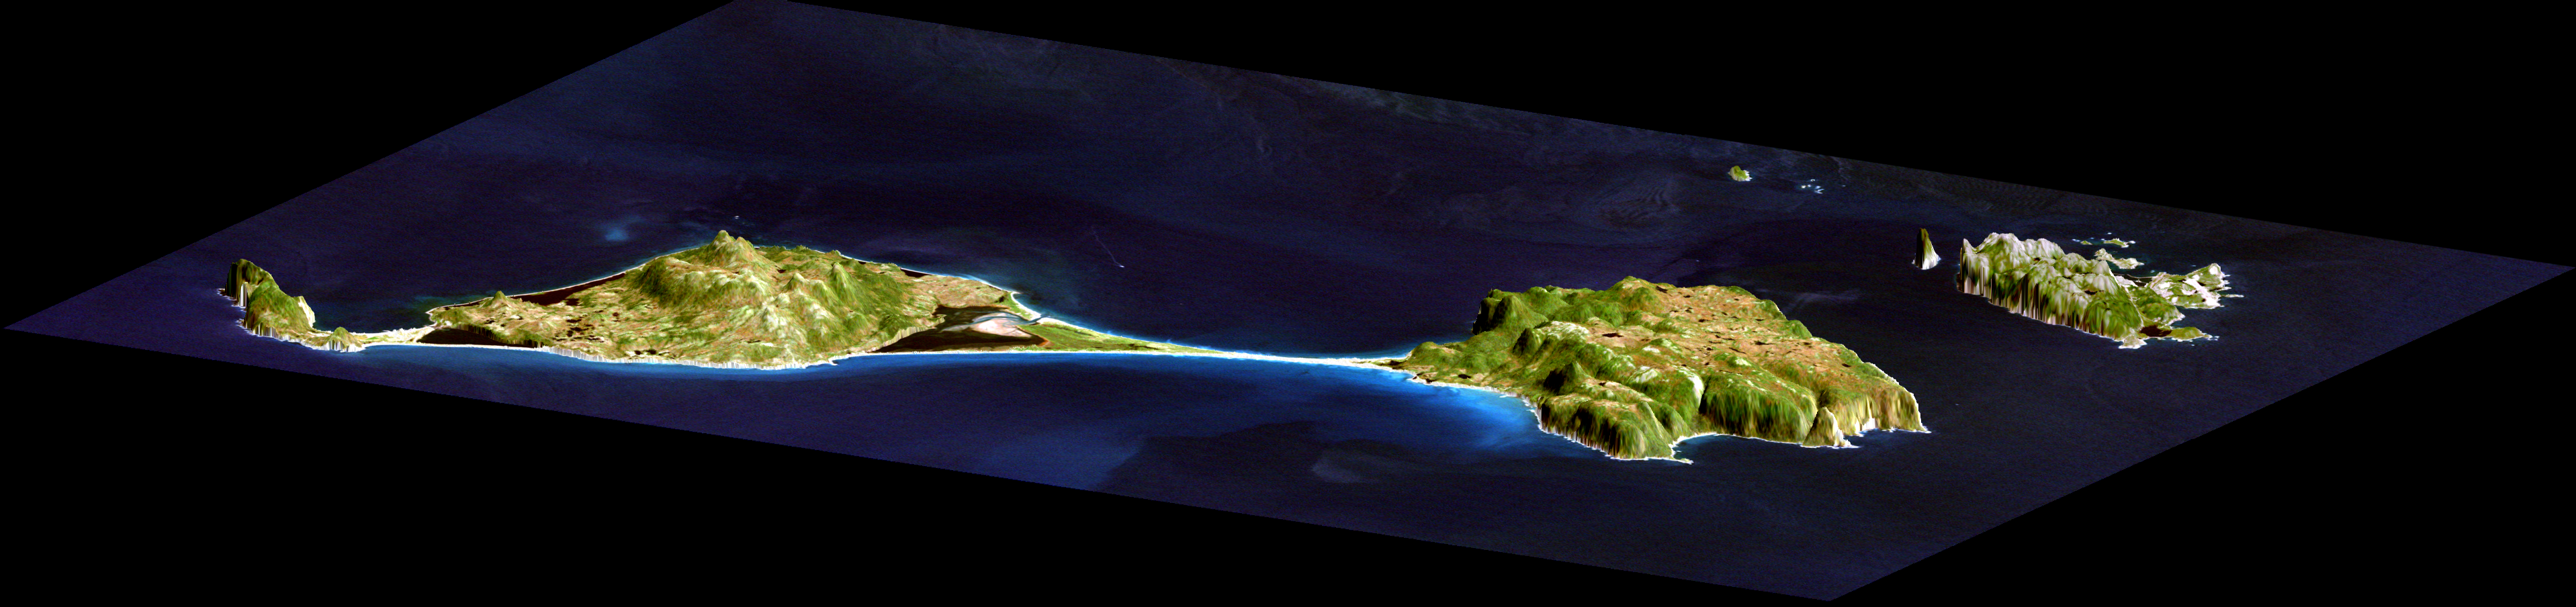

3-D perspective of Saint Pierre and Miquelon Islands

This image shows two islands, Miquelon and Saint Pierre, located south of Newfoundland, Canada. These islands, along with five smaller islands, are a self-governing territory of France. A thin barrier beach divides Miquelon, with Grande Miquelon to the north and Petite Miquelon to the south. Saint Pierre Island is located to the lower right. With the islands’ location in the north Atlantic Ocean and their deep water ports, fishing is the major part of the economy. The maximum elevation of the island is 240 meters (787 feet). The land mass of the islands is about 242 square kilometers, or 1.5 times the size of Washington DC.

This image shows how data collected by the Shuttle Radar Topography Mission (SRTM) can be used to enhance other satellite images. Color and natural shading are provided by a Landsat 7 image acquired on September 1, 1999. Terrain perspective and shading were derived from SRTM elevation data acquired on February 12, 2000. Topography is exaggerated by about six times vertically. The United States Geological Survey’s Earth Resources Observations Systems (EROS) DataCenter, Sioux Falls, South Dakota, provided the Landsat data.

Elevation data used in this image was acquired by the Shuttle Radar Topography Mission (SRTM) aboard the Space Shuttle Endeavour, launched on February 11, 2000. SRTM used the same radar instrument that comprised the Spaceborne Imaging Radar-C/X-Band Synthetic Aperture Radar (SIR-C/X-SAR) that flew twice on the Space Shuttle Endeavour in 1994. SRTM was designed to collect three-dimensional measurements of the Earth’s surface. To collect the 3-D data, engineers added a 60-meter-long (200-foot) mast, installed additional C-band and X-band antennas, and improved tracking and navigation devices. The mission is a cooperative project between the National Aeronautics and Space Administration (NASA), the National Imagery and Mapping Agency (NIMA) of the U.S. Department of Defense (DoD), and the German and Italian space agencies. It is managed by NASA’s Jet Propulsion Laboratory, Pasadena, CA, for NASA’s Earth Science Enterprise, Washington, DC.

Credit: NASA/JPL